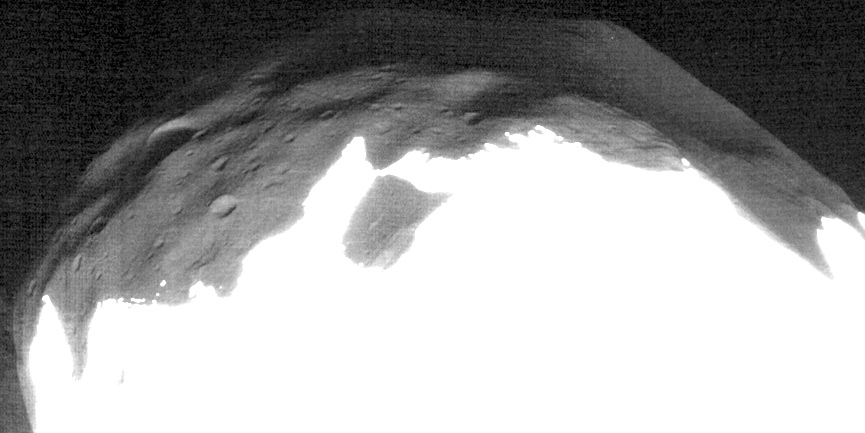

‘Marsshine’ on Shadowed Part of Phobos

Inset

The High Resolution Imaging Science Experiment (HiRISE) camera on NASA’s Mars Reconnaissance Orbiter took two images of the larger of Mars’ two moons, Phobos, within 10 minutes of each other on March 23, 2008. This is a portion of the second one, enhanced to bring out detail in areas of Phobos that were not illuminated by the sun when the image was taken. Craters are visible due to faint illumination from reflected light off of Mars (“Marsshine”). This is directly analogous to “Earthshine,” the reflected sunlight from our planet that illuminates the dark side of Earth’s moon. The enhancement to show details in the shadows also washes out detail in the sunlit areas in the lower portion of the image.

The ability to see features on Phobos illuminated by Marsshine demonstrates the high sensitivity of the HiRISE camera. This image is in the HiRISE catalog as PSP_007769_9015.

NASA’s Jet Propulsion Laboratory, a division of the California Institute of Technology in Pasadena, manages the Mars Reconnaissance Orbiter for NASA’s Science Mission Directorate, Washington. Lockheed Martin Space Systems, Denver, is the prime contractor for the project and built the spacecraft. The High Resolution Imaging Science Experiment is operated by the University of Arizona, Tucson, and the instrument was built by Ball Aerospace & Technologies Corp., Boulder, Colo.

Credit: NASA/JPL-Caltech/University of Arizona